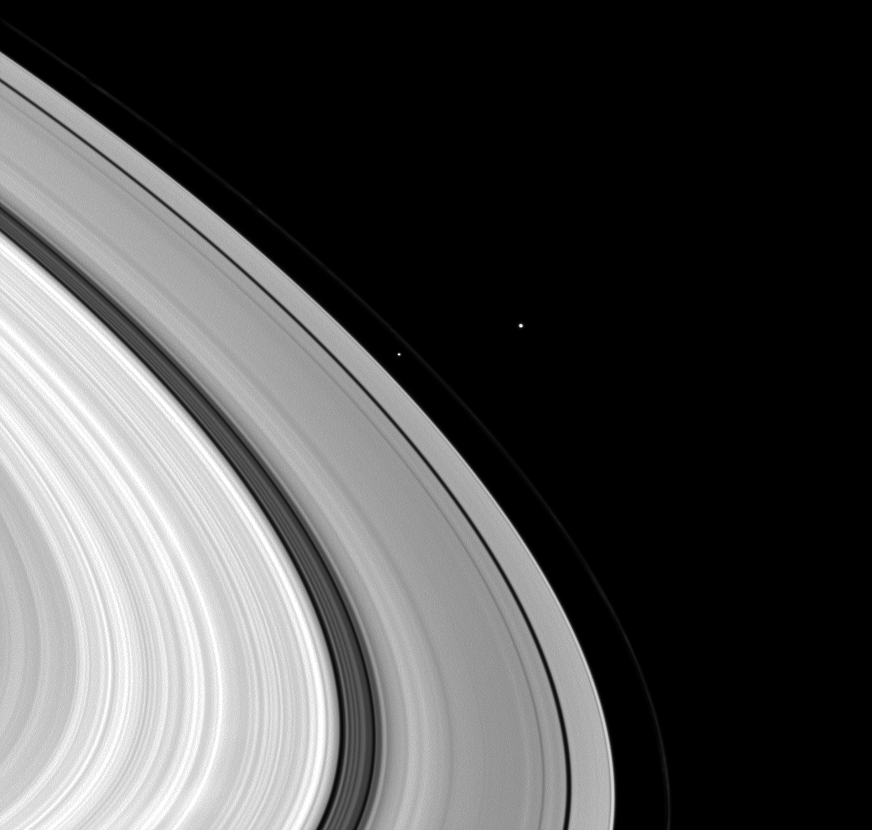

Moons by the Bunch

Three moons have bunched themselves together in this image of Saturn’s rings.

Janus (179 kilometers, or 111 miles across) sits bright and overexposed outside the faint F ring. Prometheus (86 kilometers, 53 miles across) lies inside the F ring to the left of the center of the image. Tiny Daphnis (8 kilometers, or 5 miles across) is present but not visible in the thin Keeler Gap of the A ring just below Prometheus in this image.

This view looks toward the sunlit side of the rings from about 20 degrees below the ringplane. The image was taken in visible light with the Cassini spacecraft wide-angle camera on March 2, 2009. The view was acquired at a distance of approximately 1.1 million kilometers (684,000 miles) from Janus and at a Sun-Janus-spacecraft, or phase, angle of 47 degrees. Image scale is 63 kilometers (39 miles) per pixel.

The Cassini-Huygens mission is a cooperative project of NASA, the European Space Agency and the Italian Space Agency. The Jet Propulsion Laboratory, a division of the California Institute of Technology in Pasadena, manages the mission for NASA’s Science Mission Directorate, Washington, D.C. The Cassini orbiter and its two onboard cameras were designed, developed and assembled at JPL. The imaging operations center is based at the Space Science Institute in Boulder, Colo.

Credit: NASA/JPL/Space Science Institute